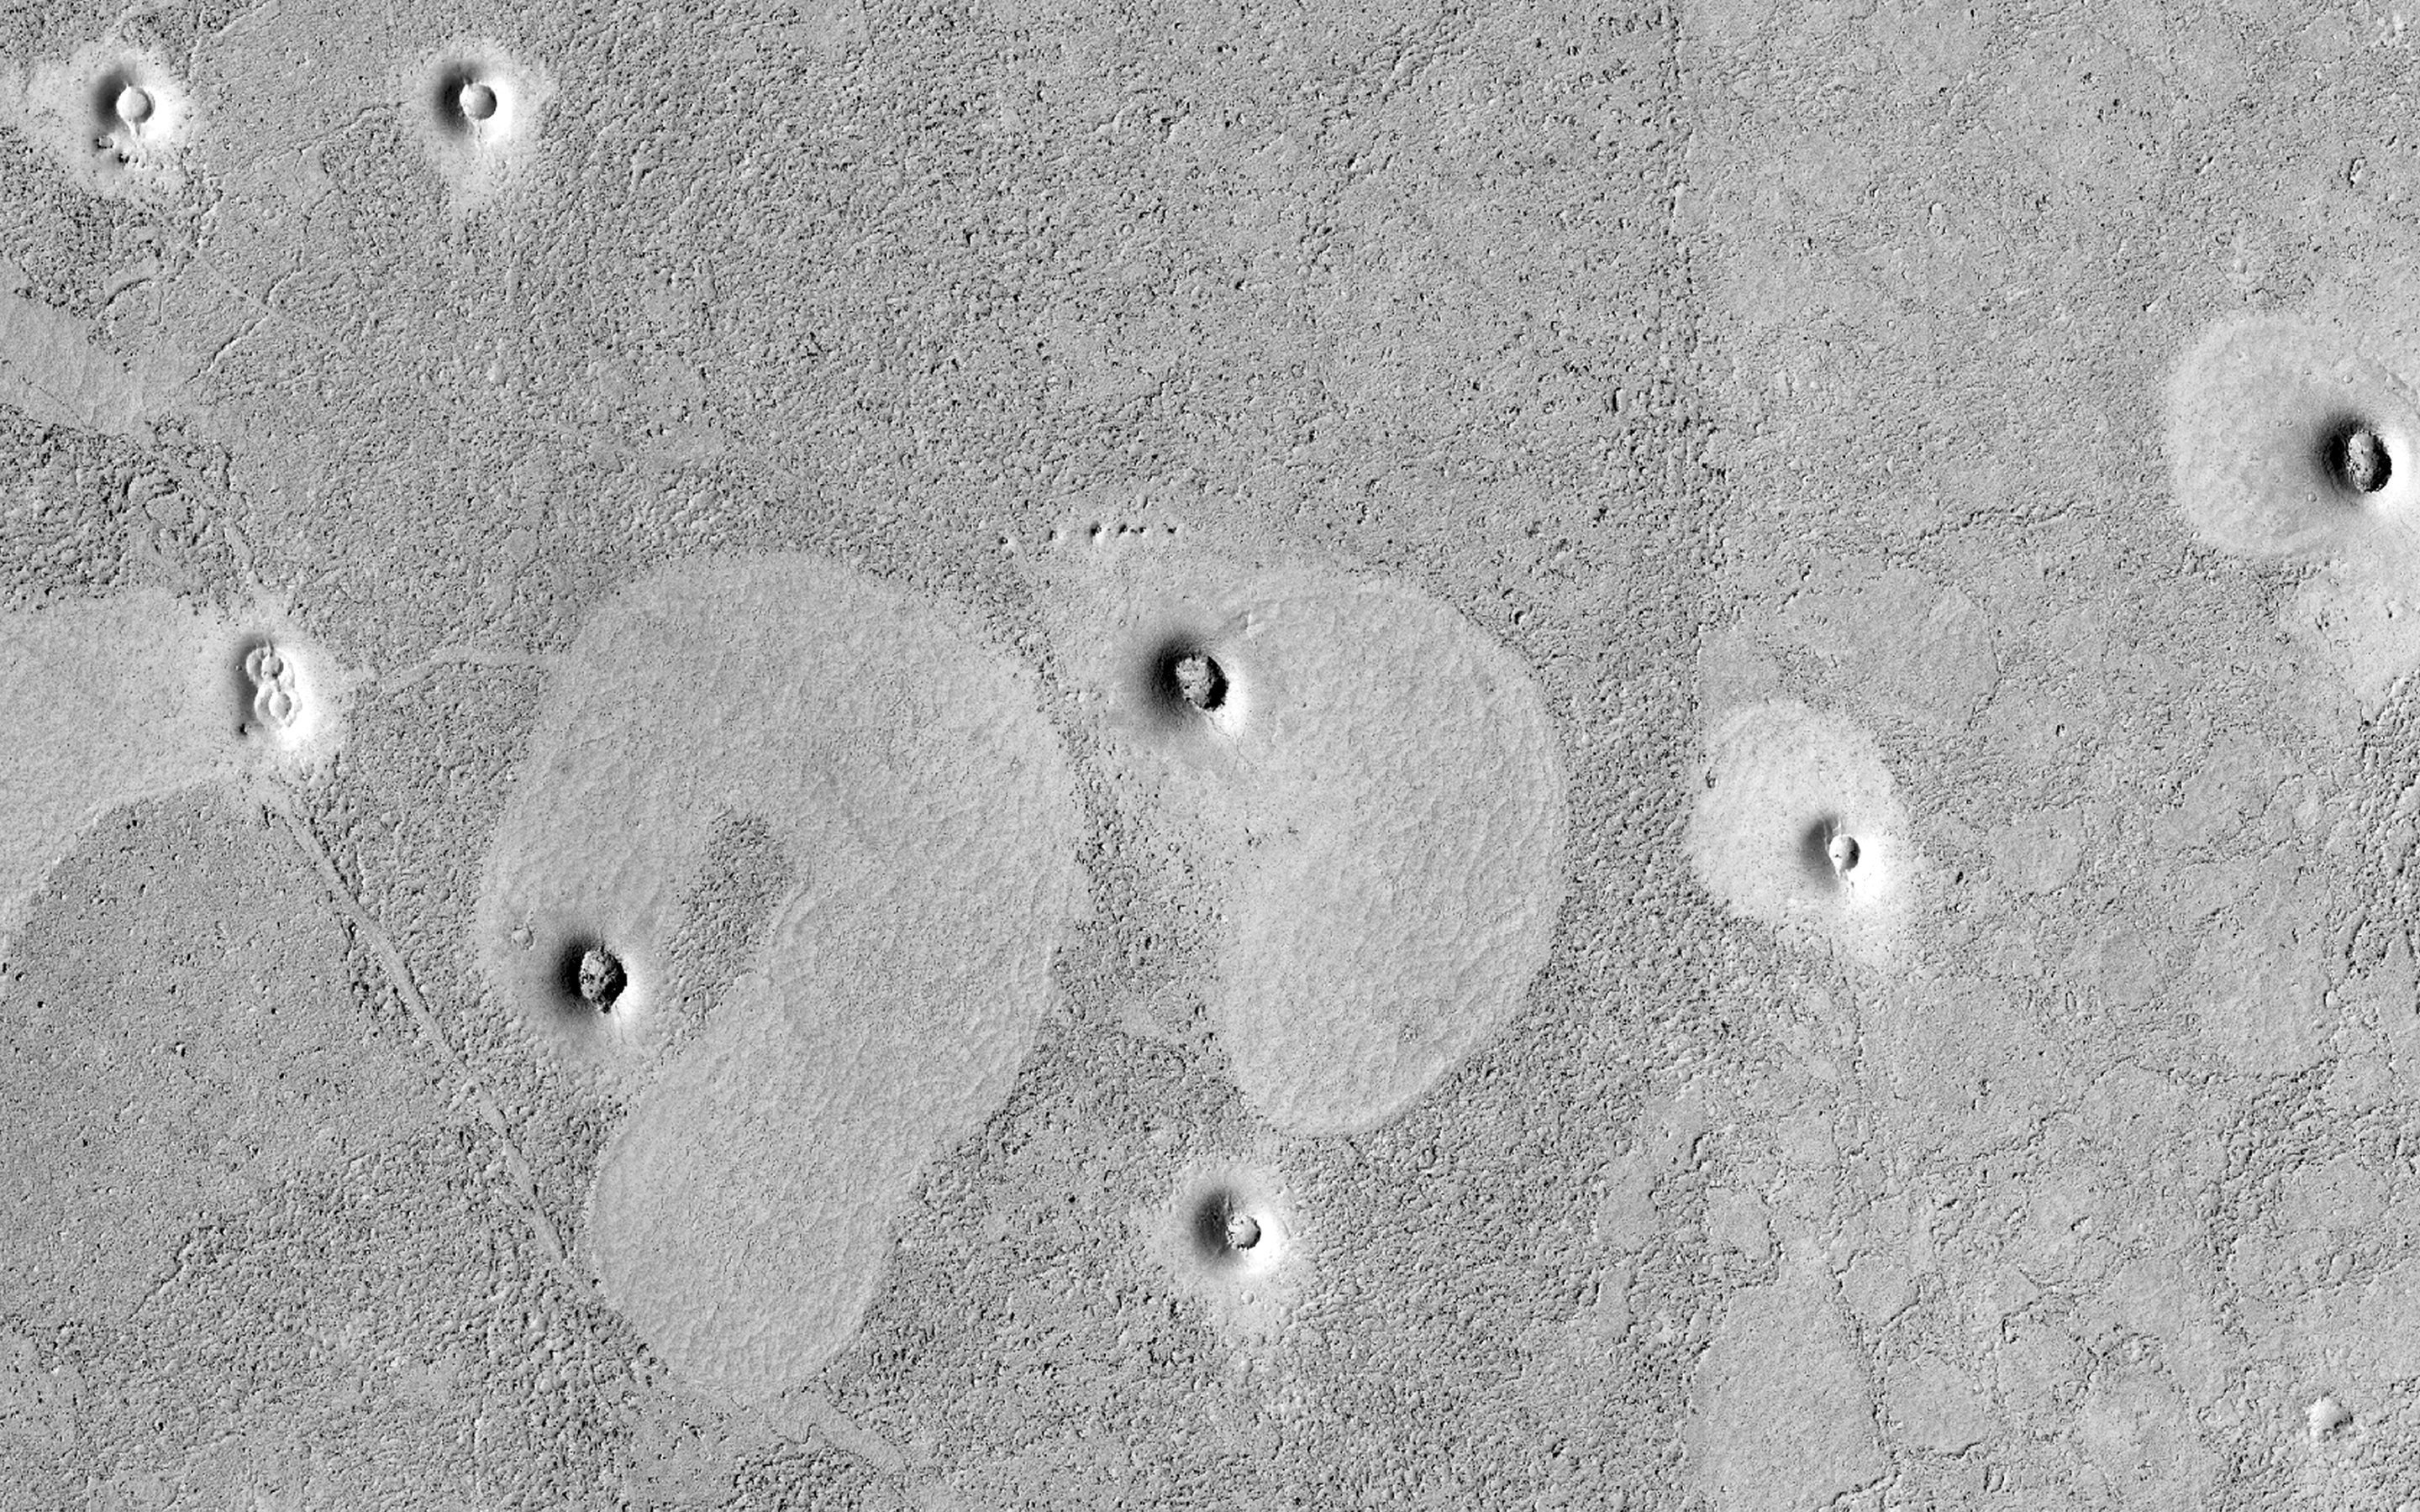

Strange Cones and Flows

The north end of this long image shows a lava surface in southern Elysium Planitia. Small cones are common on the extensive young flood lavas in this region.

Here, the cones are larger than usual, perhaps approaching cinder cone sizes. What’s really odd here is that the cones are associated with lighter areas with polygonal patterns. Such polygons are commonly visible on the denser portions of lava flows, while the rougher areas have more broken-up low-density crust.

But the shapes of these regions are unusual, and the association with cones suggest that the cones were source vents for local lava flows. Other interpretations are also possible.

HiRISE is one of six instruments on NASA’s Mars Reconnaissance Orbiter. The University of Arizona, Tucson, operates HiRISE, which was built by Ball Aerospace & Technologies Corp., Boulder, Colorado. NASA’s Jet Propulsion Laboratory, a division of the California Institute of Technology in Pasadena, manages the Mars Reconnaissance Orbiter Project for NASA’s Science Mission Directorate, Washington.

Credit: NASA/JPL-Caltech/Univ. of Arizona